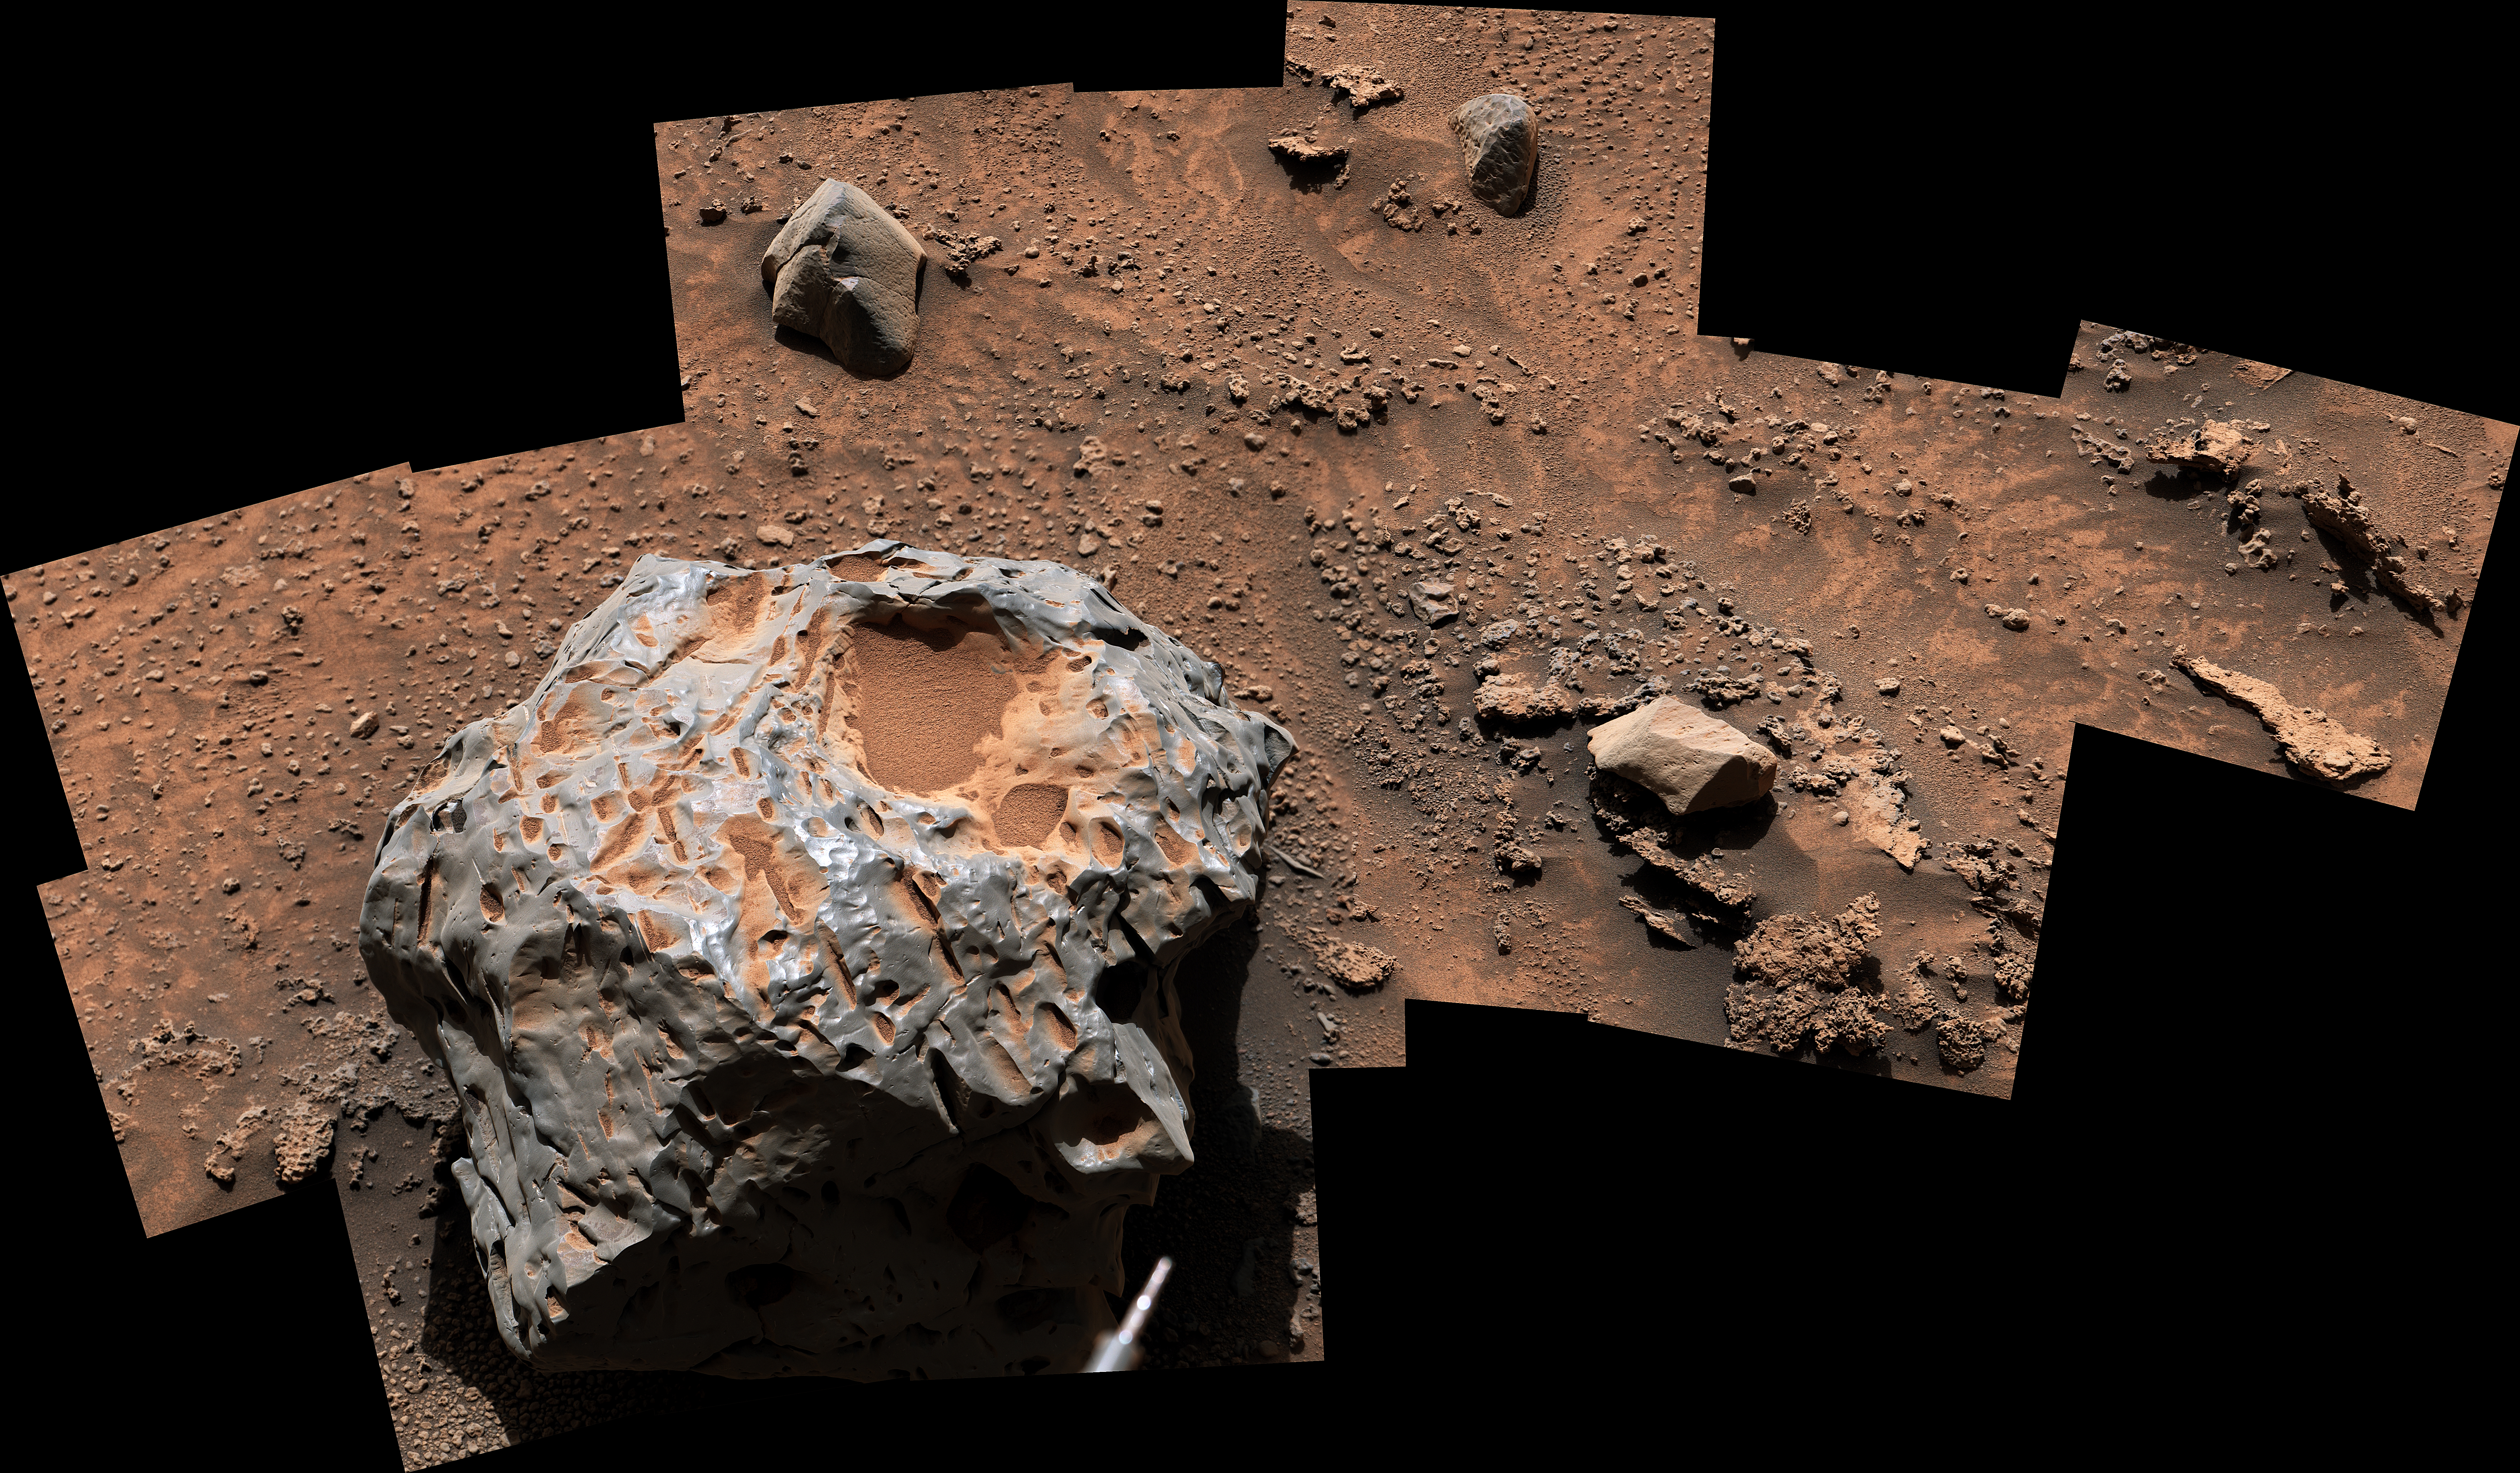

Curiosity Finds a Meteorite, ‘Cacao’

Figure A

Figure B

Figure C

NASA’s Curiosity Mars rover captured this image of an iron-nickel meteorite nicknamed “Cacao” on Jan, 28, 2023, the 3,725th Martian day, or sol, of the mission. This meteorite, discovered in the “sulfate-bearing unit,” a region on Mars’ Mount Sharp, is estimated to be about 1 foot (30 centimeters) across. It’s one of several meteorites Curiosity has seen while exploring Mars.

Curiosity’s Mast Camera, or Mastcam, took the panorama with its 100-millimeter focal length lens. The panorama is made up of 19 individual images that were stitched together after being sent to Earth. The color has been adjusted to match lighting conditions as the human eye would perceive them on Earth.

Figure A is Cacao as seen in Curiosity’s shadow on Jan 27, 2023, the 3,724th Martian day, or sol, of the mission. It is made up six individual images captured by Mastcam’s 34-millimeter focal length lens, then stitched together once the images were sent back to Earth.

Figure B is a close-up of Cacao as viewed through Curiosity’s ChemCam instrument. The red circle represents part of the meteorite targeted by the instrument’s laser; this laser can zap rocks and study the resulting vapor to learn more about their composition.

Figure C is a more zoomed-in close-up of Cacao as viewed through ChemCam; the red targets are where the instrument’s laser zapped this meteorite.

Curiosity was built by NASA’s Jet Propulsion Laboratory, which is managed by Caltech in Pasadena, California. JPL leads the mission on behalf of NASA’s Science Mission Directorate in Washington. Malin Space Science Systems in San Diego built and operates Mastcam. The U.S. Department of Energy’s Los Alamos National Laboratory, in Los Alamos, New Mexico, developed ChemCam in partnership with scientists and engineers funded by the French national space agency (CNES), the University of Toulouse and the French national research agency (CNRS).

Credit: NASA/JPL-Caltech/MSSS